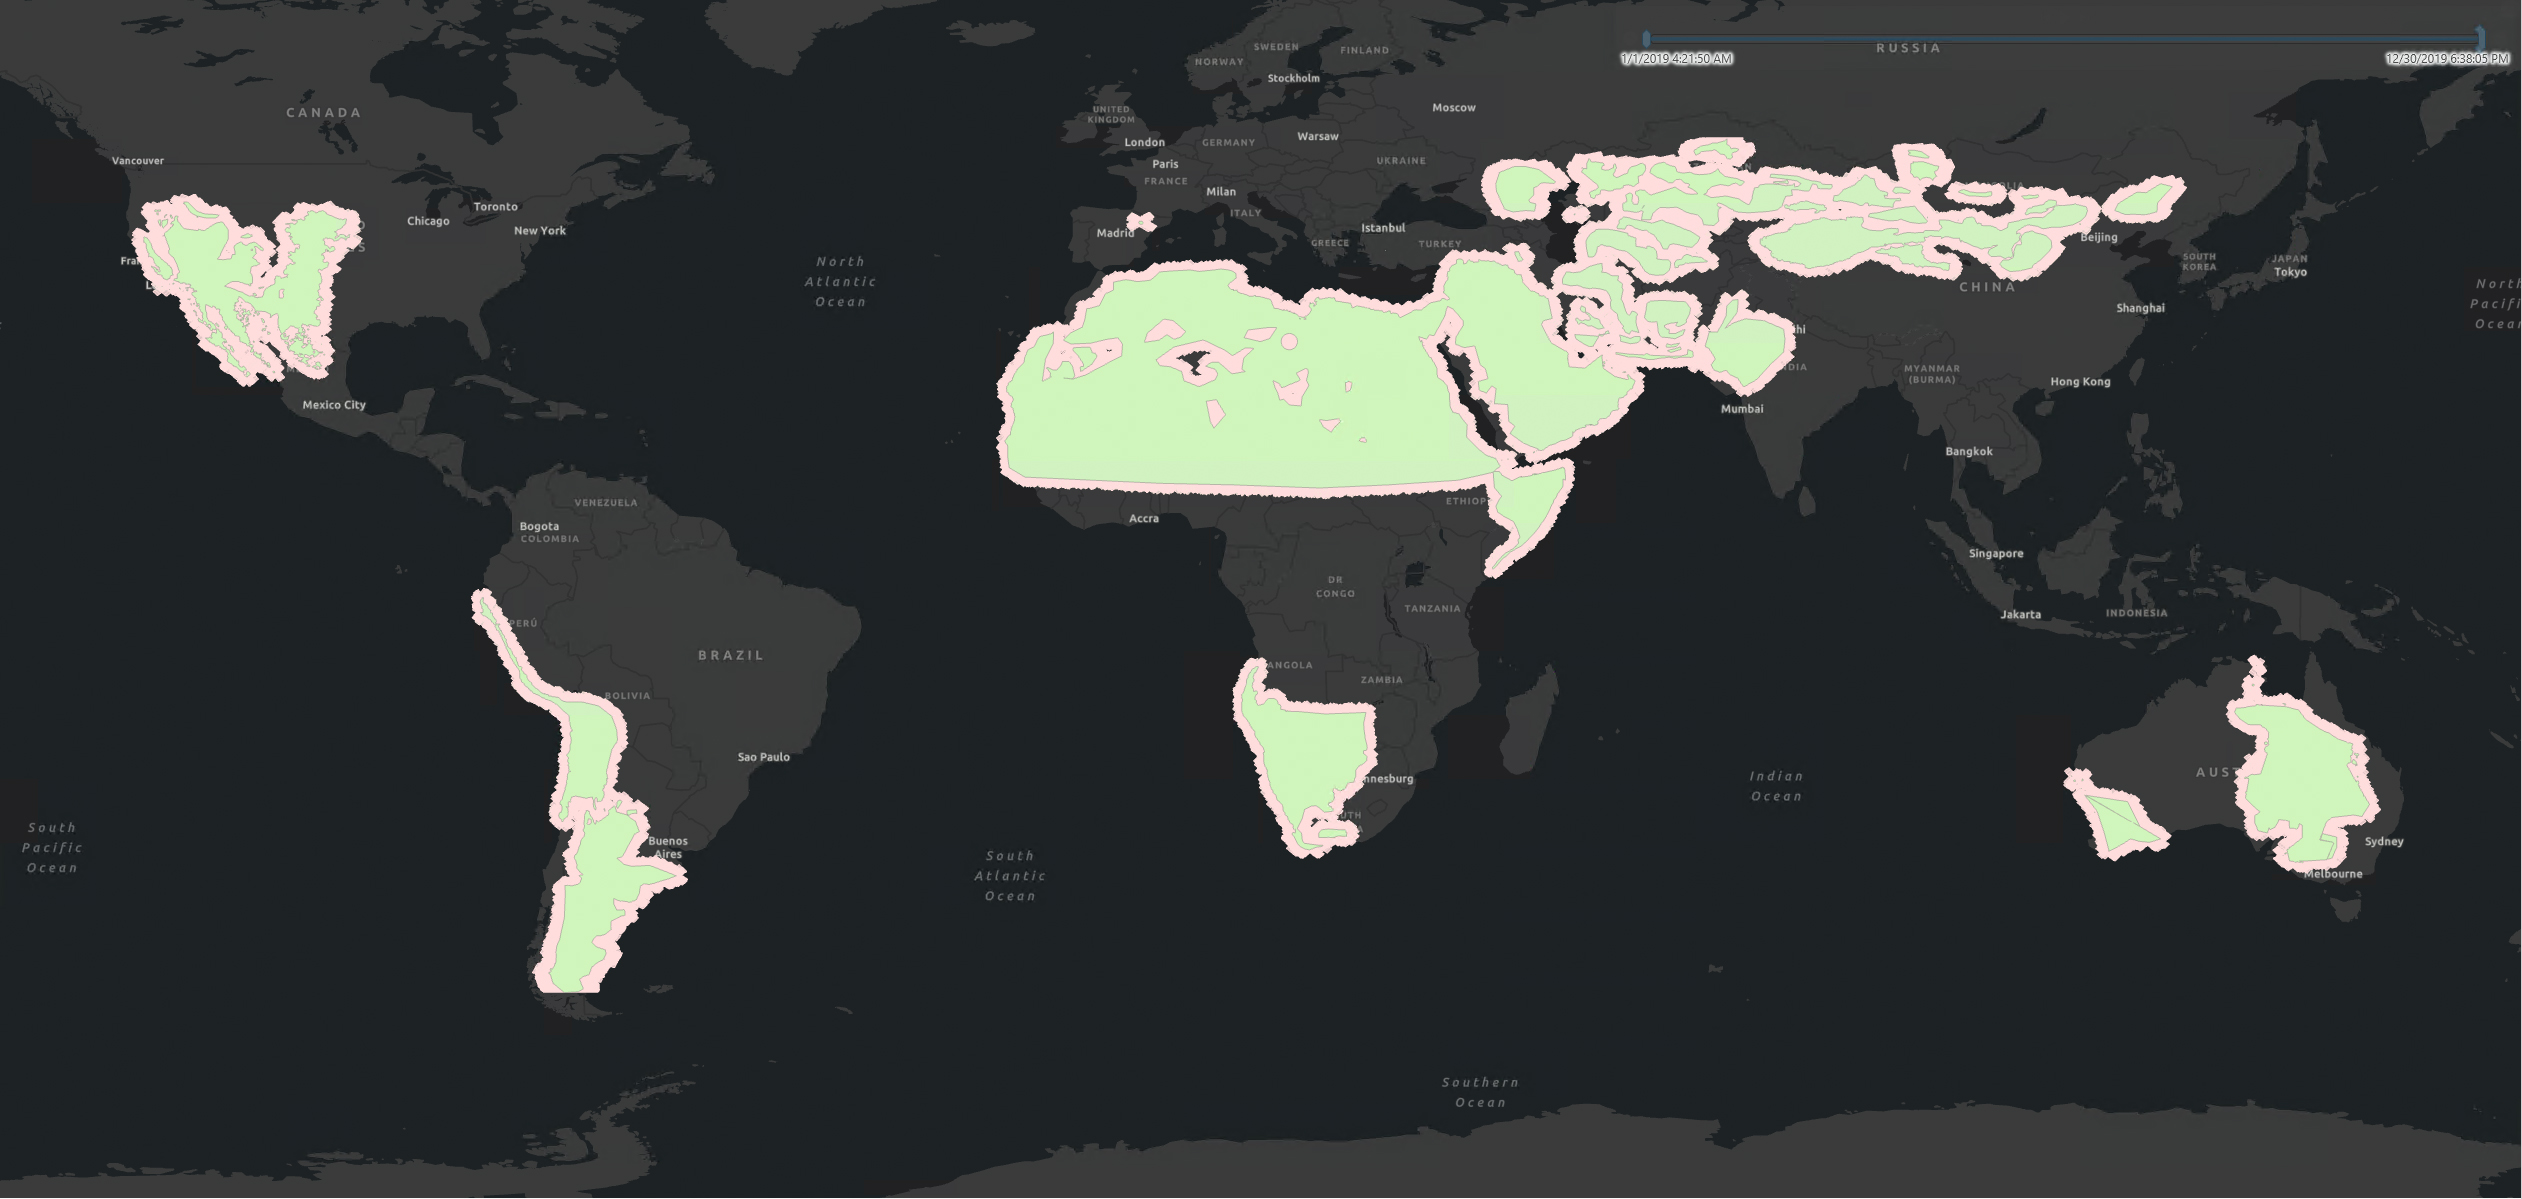

Global Mineral Dust Source Regions to Be Measured by EMIT

From its vantage point aboard the International Space Station (ISS), NASA’s Earth Surface Mineral Dust Source Investigation (EMIT) mission will map the world’s mineral-dust sources, gathering information about particle color and composition as the instrument, designed at NASA’s Jet Propulsion Laboratory in Southern California, orbits over the planet’s dry, sparsely vegetated regions.

EMIT will collect measurements of 10 important surface minerals – hematite, goethite, illite, vermiculite, calcite, dolomite, montmorillonite, kaolinite, chlorite, and gypsum – in arid regions between 50-degree south and north latitudes in Africa, Asia, North and South America, and Australia. The data EMIT collects will help scientists better understand the role of airborne dust particles in heating and cooling Earth’s atmosphere on global and regional scales.

EMIT was developed at JPL, which is managed for NASA by Caltech in Pasadena, California. It is set to launch in June 2022 from Kennedy Space Center in Florida to the ISS aboard SpaceX’s 25th commercial resupply services mission for NASA. Once EMIT begins operation, its data will be delivered to the NASA Land Processes Distributed Active Archive Center (DAAC) for use by other researchers and the public.

Credit: NASA/JPL-Caltech